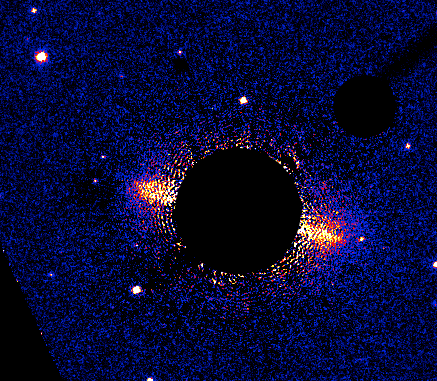

Circumstellar Debris Disk HD 139664

Object Name: HD 139664
Object Description: Star with Disk, Circumstellar Debris Disk
Instrument: HST/ACS/HRC
Filters: F606W (V), F892W (Methane)

Compass and Scale Compass and Scale An astronomical image with a scale that shows how large an object is on the sky, a compass that shows how the object is oriented on the sky, and the filters with which the image was made.

Credit: NASA, ESA, and P. Kalas (University of California, Berkeley)